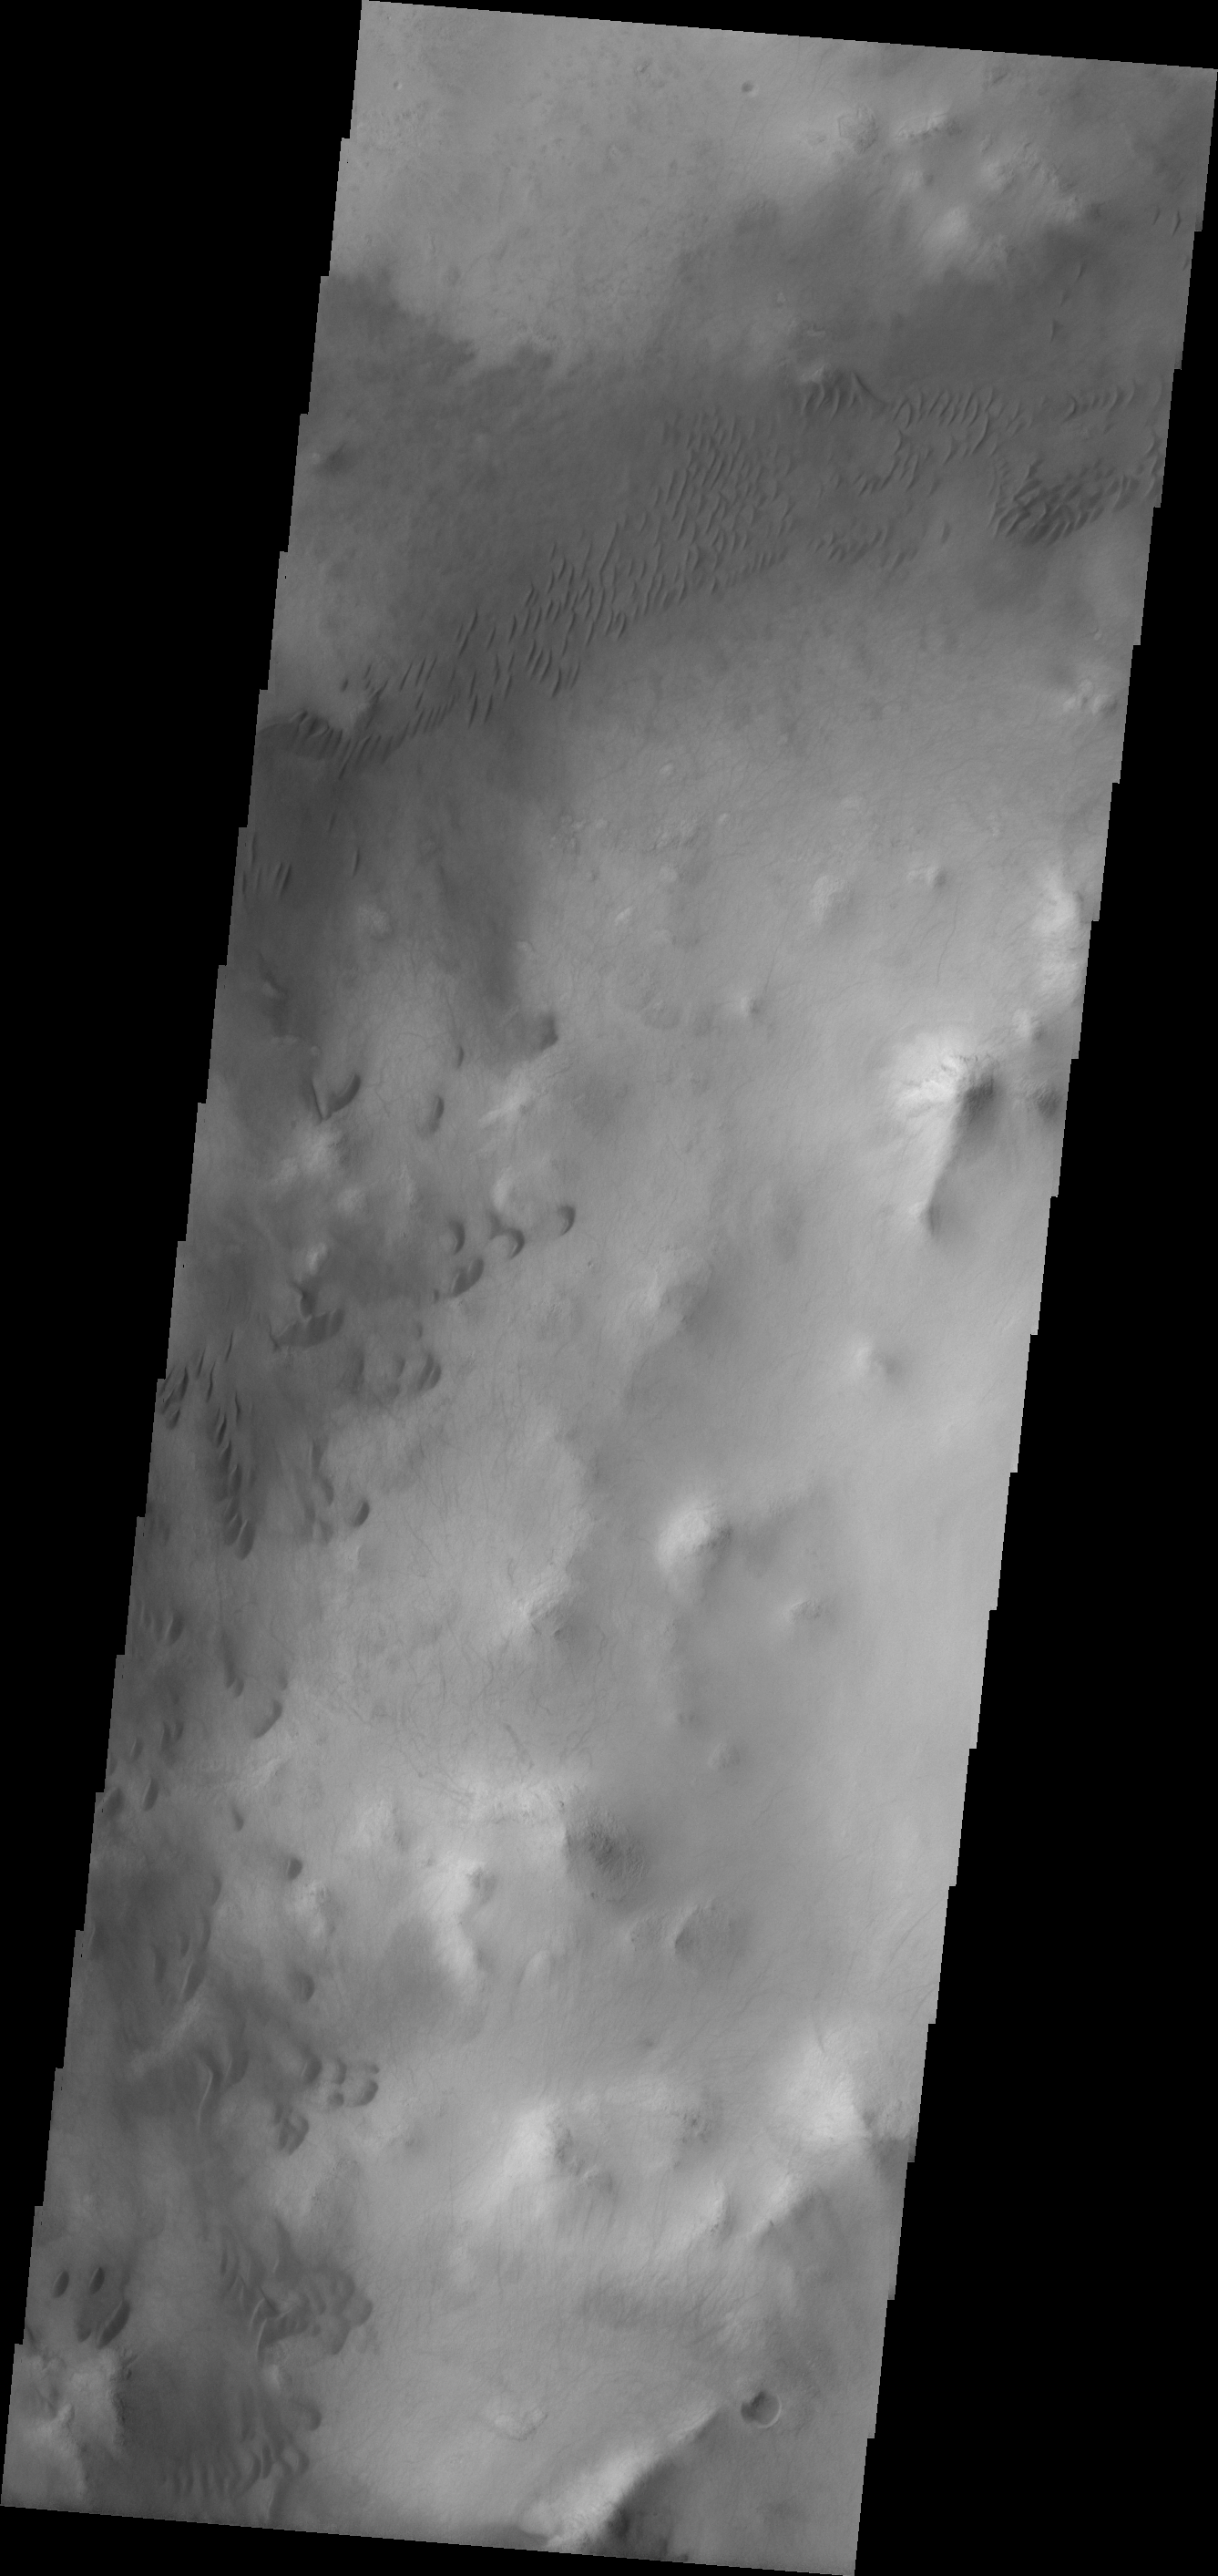

Liu Hsin Crater

The western floor of Liu Hsin Crater contains many, small, isolated dark dunes.

Image information: VIS instrument. Latitude -53.1N, Longitude 188.0E. 17 meter/pixel resolution.

Please see the THEMIS Data Citation Note for details on crediting THEMIS images.

Note: this THEMIS visual image has not been radiometrically nor geometrically calibrated for this preliminary release. An empirical correction has been performed to remove instrumental effects. A linear shift has been applied in the cross-track and down-track direction to approximate spacecraft and planetary motion. Fully calibrated and geometrically projected images will be released through the Planetary Data System in accordance with Project policies at a later time.

NASA’s Jet Propulsion Laboratory manages the 2001 Mars Odyssey mission for NASA’s Office of Space Science, Washington, D.C. The Thermal Emission Imaging System (THEMIS) was developed by Arizona State University, Tempe, in collaboration with Raytheon Santa Barbara Remote Sensing. The THEMIS investigation is led by Dr. Philip Christensen at Arizona State University. Lockheed Martin Astronautics, Denver, is the prime contractor for the Odyssey project, and developed and built the orbiter. Mission operations are conducted jointly from Lockheed Martin and from JPL, a division of the California Institute of Technology in Pasadena.

Credit: NASA/JPL/ASU